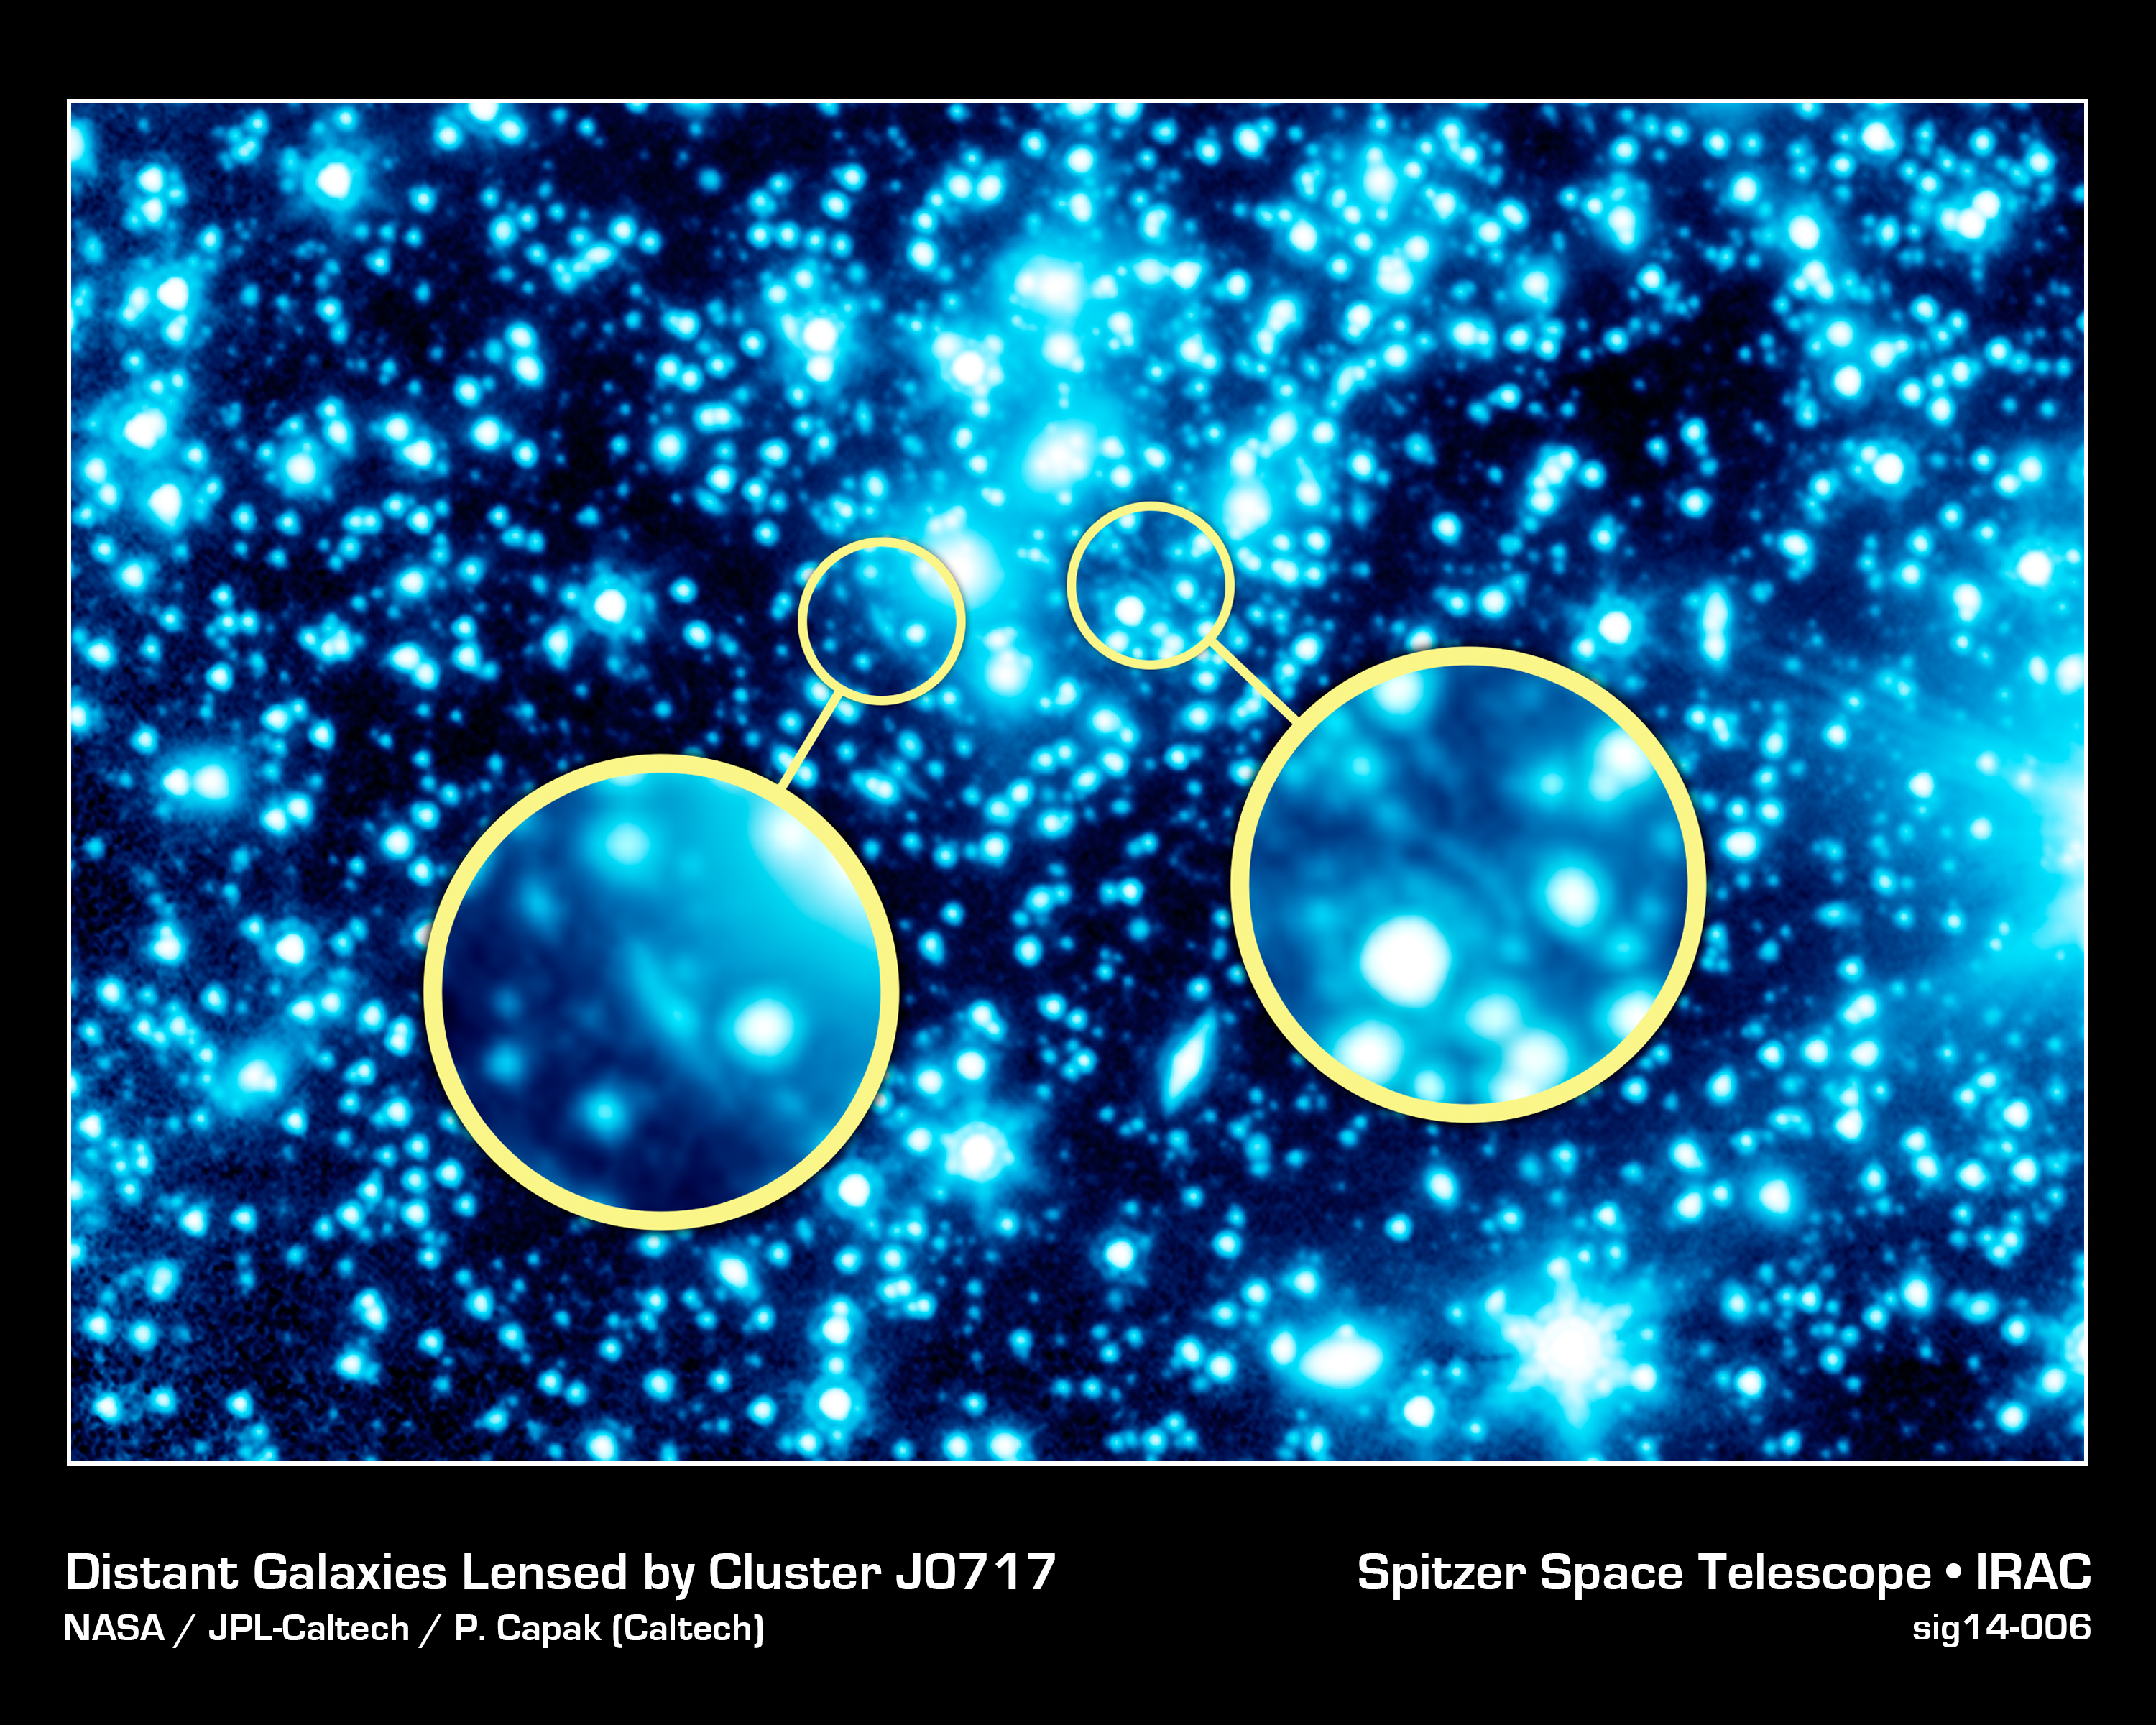

Distant Galaxies Lensed by Cluster J0717

J0717 isn't just a large cluster of galaxies; astronomers are using it like a giant telephoto lens attachment to study the very distant, very faint universe. This new infrared view from NASA's Spitzer Space Telescope will be used in tandem with observations from other major NASA observatories to glimpse the universe's very first galaxies. Called Frontier Fields, the project is a collaboration with the Hubble Space Telescope and the Chandra X-ray Observatory.

The faintness of the earliest, most distant galaxies makes studying them a challenge, even with long, deep exposures. Frontier Fields, however, can spot these primordial galaxies courtesy of foreground clusters of galaxies, whose gargantuan mass and gravity form cosmic "zoom lenses."

The clusters warp space around them, magnifying background galaxies. The cluster in this image, known as J0717, is the grouping of bright objects near the center of the field, while examples of the very distant background galaxies appear as distorted arcs at the center of the two circular call-outs.

Credit: NASA/JPL-Caltech/P. Capak (Caltech)